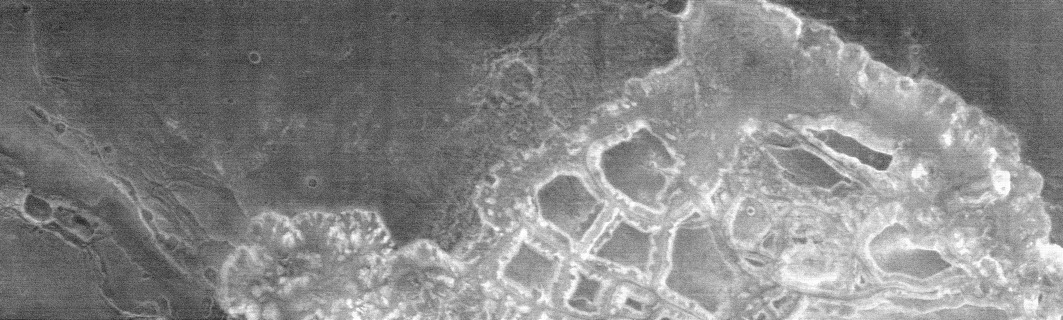

Hydaspis Chaos in Nighttime Infrared

This nighttime infrared image, taken by the thermal emission imaging system, captures a massively disrupted region on Mars called Hydaspis Chaos, which is located near the equator at two degrees north, 29 degrees west. The total vertical difference from the lowest to highest points in this region is about five kilometers (three miles.)

The steep slopes leading down into the canyon of Hydaspsis Chaos are strewn with rocks, while the plateaus and mesas above are covered in dust. This pattern indicates that processes are at work to prevent the dust from completely covering the surface of these slopes, even over the very long period since these canyons were formed.

The slopes and floor of these canyons show remarkable variability in the distribution of rocks and fine-grained material. Chaotic terrain may have been formed when subsurface ground water or ice was removed, and the overlying ground collapsed. The release of this water or ice (or both) formed the outflow channel Tiu Valles, which flowed across the Mars Pathfinder landing site.

This image captures a region of chaotic terrain about 106 kilometers (65 miles) long and 32 kilometers (20 miles) wide. The channel that feeds into the chaos at the bottom of the image is about 7 kilometers (4.3 miles) wide and 280 meters (930 feet) deep. The image was acquired on February 19, 2002. North is to the right of the image.

NASA’s Jet Propulsion Laboratory manages the 2001 Mars Odyssey mission for NASA’s Office of Space Science, Washington, D.C. The thermal emission imaging system was provided by Arizona State University, Tempe. Lockheed Martin Astronautics, Denver, is the prime contractor for the project, and developed and built the orbiter. Mission operations are conducted jointly from Lockheed Martin and from JPL, a division of the California Institute of Technology in Pasadena.

Credit: NASA/JPL/Arizona State University